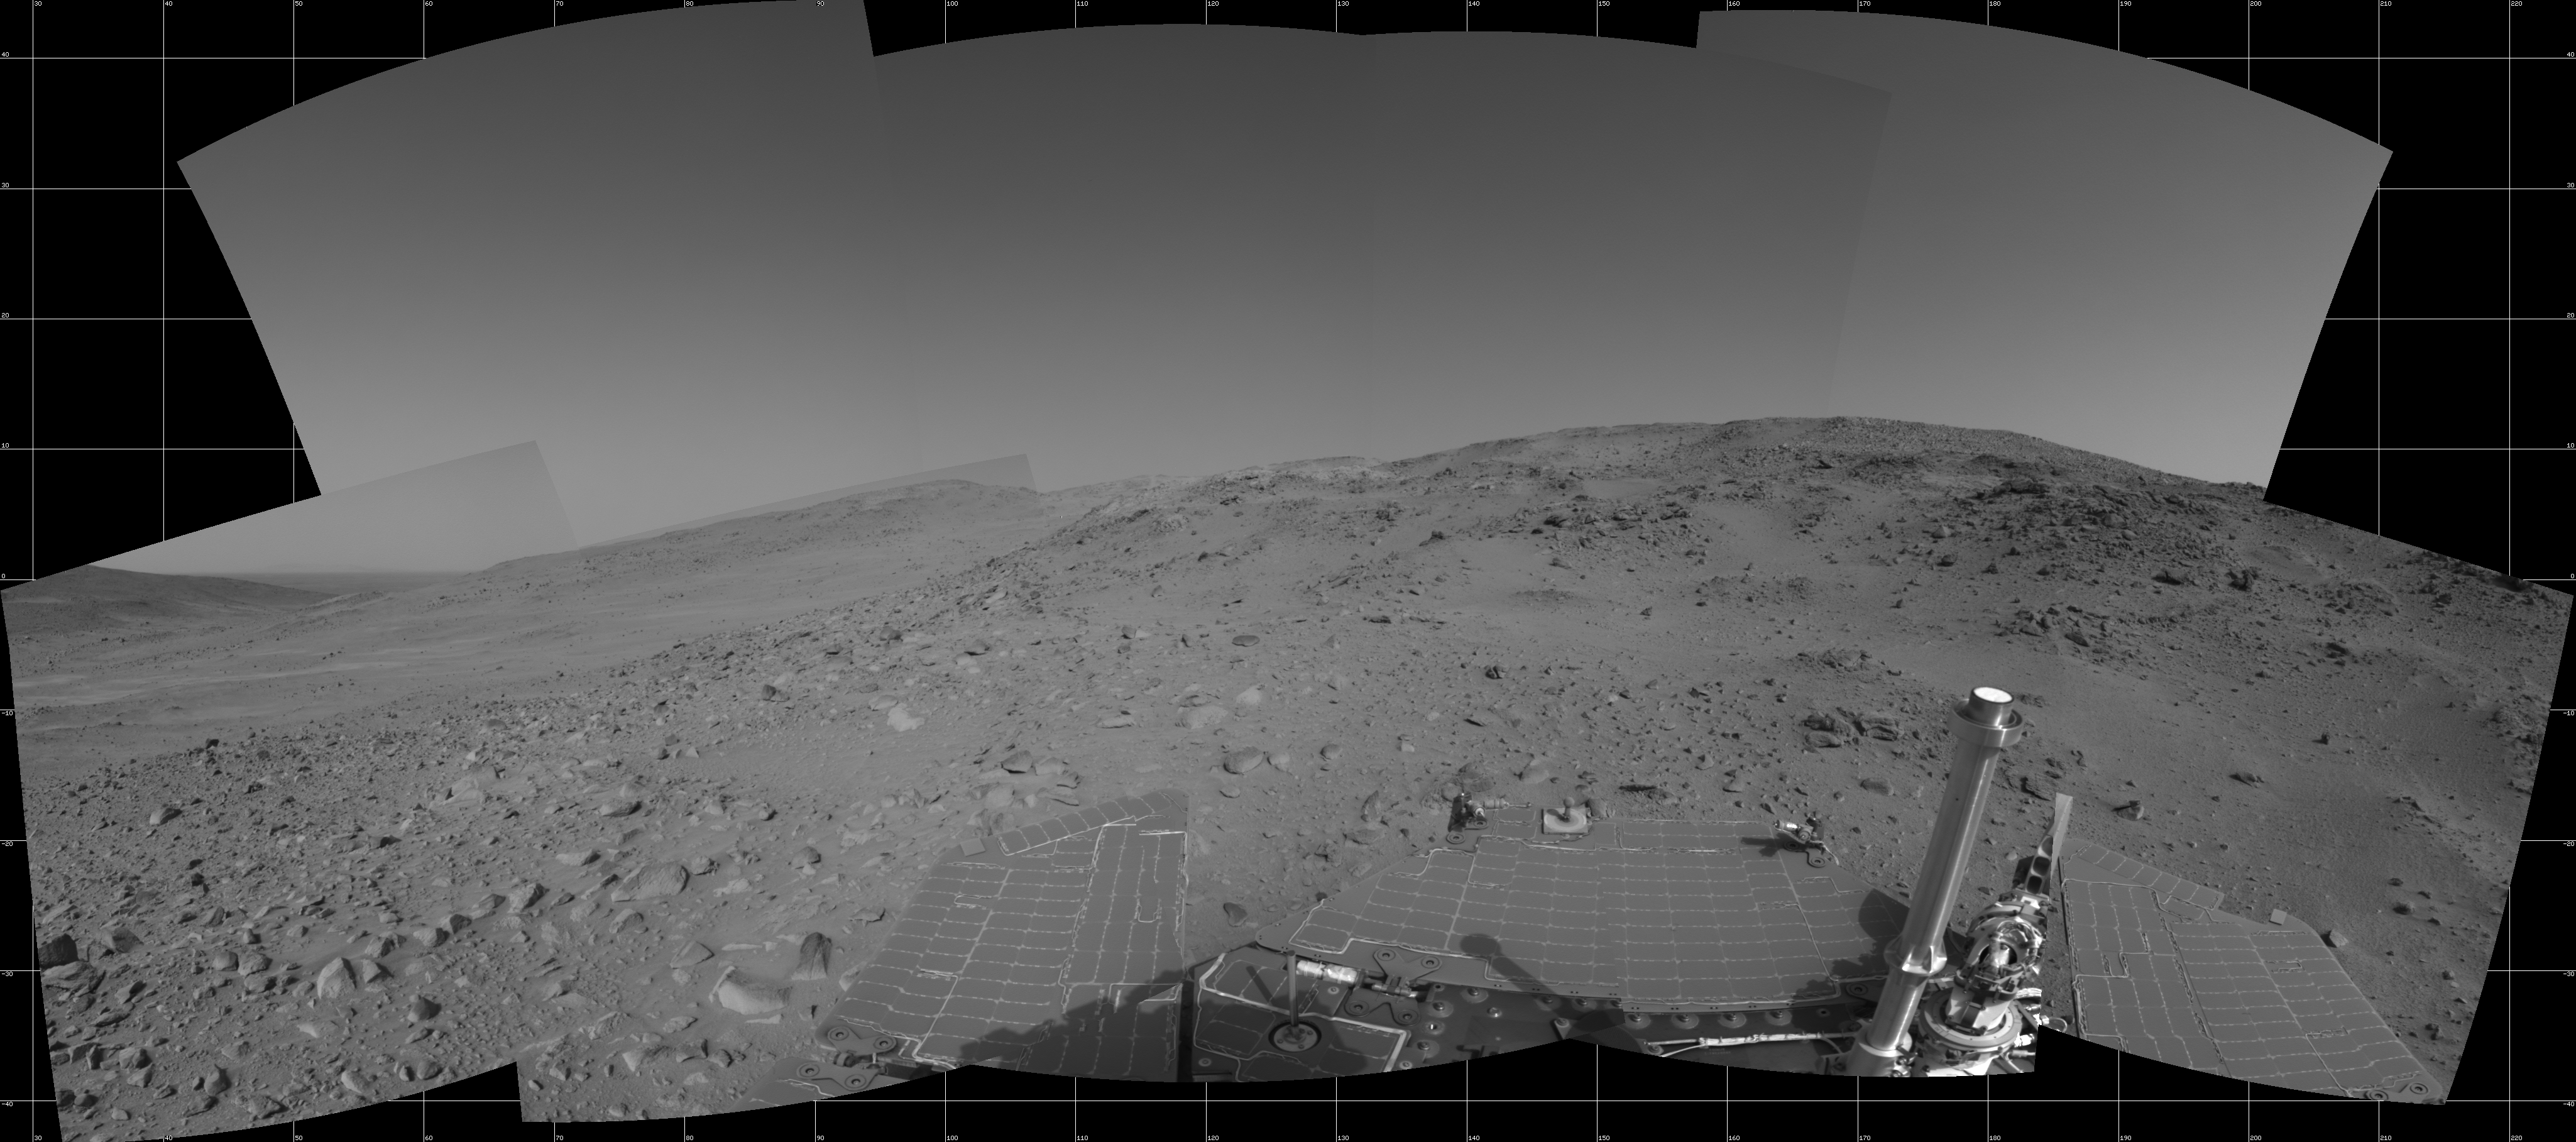

Spirit’s View on Sol 399

NASA’s Mars Exploration Rover Spirit used its navigation camera to capture this view during the rover’s 399th martian day, or sol, (Feb. 15, 2005). An attempted drive on that sol did not gain any ground toward nearby “Larry’s Lookout” because of slippage that churned the soil on the slope. Spirit used its alpha particle X-ray spectrometer to examine the churned soil. This view is presented in a cylindrical projection with geometric seam correction.

Credit: NASA/JPL